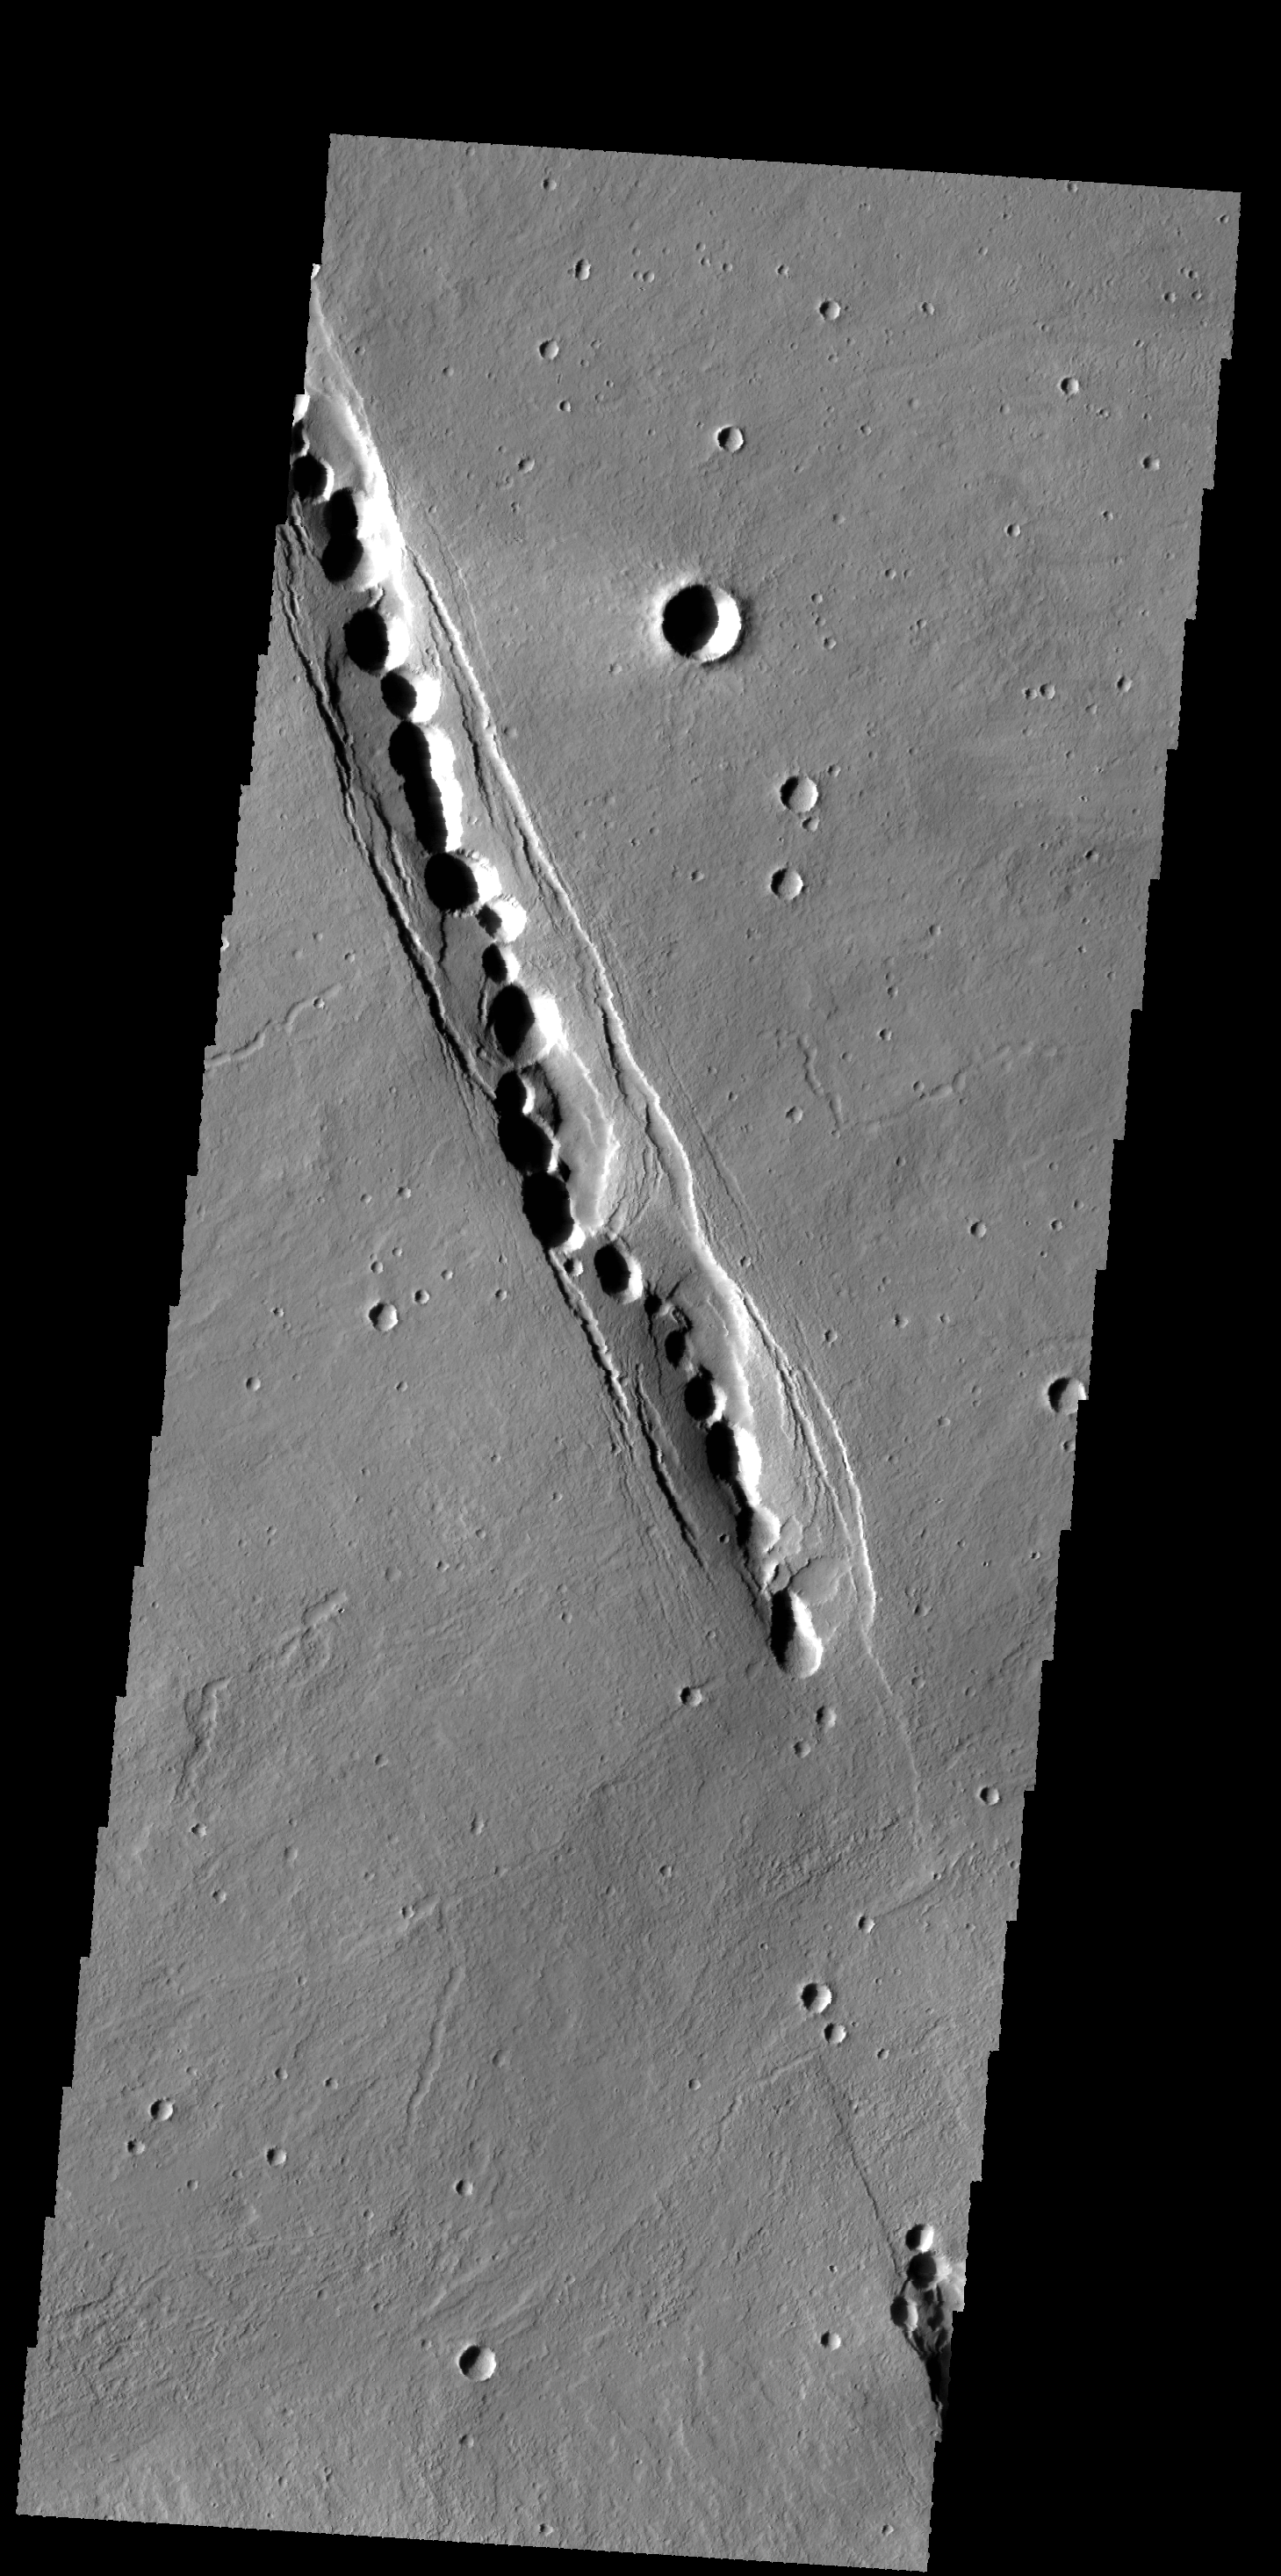

Cyane Fossae

The linear feature in this image is part of Cyane Fossae. The circular collapse features are bounded by linear faults.

Credit: NASA/JPL-Caltech/ASU